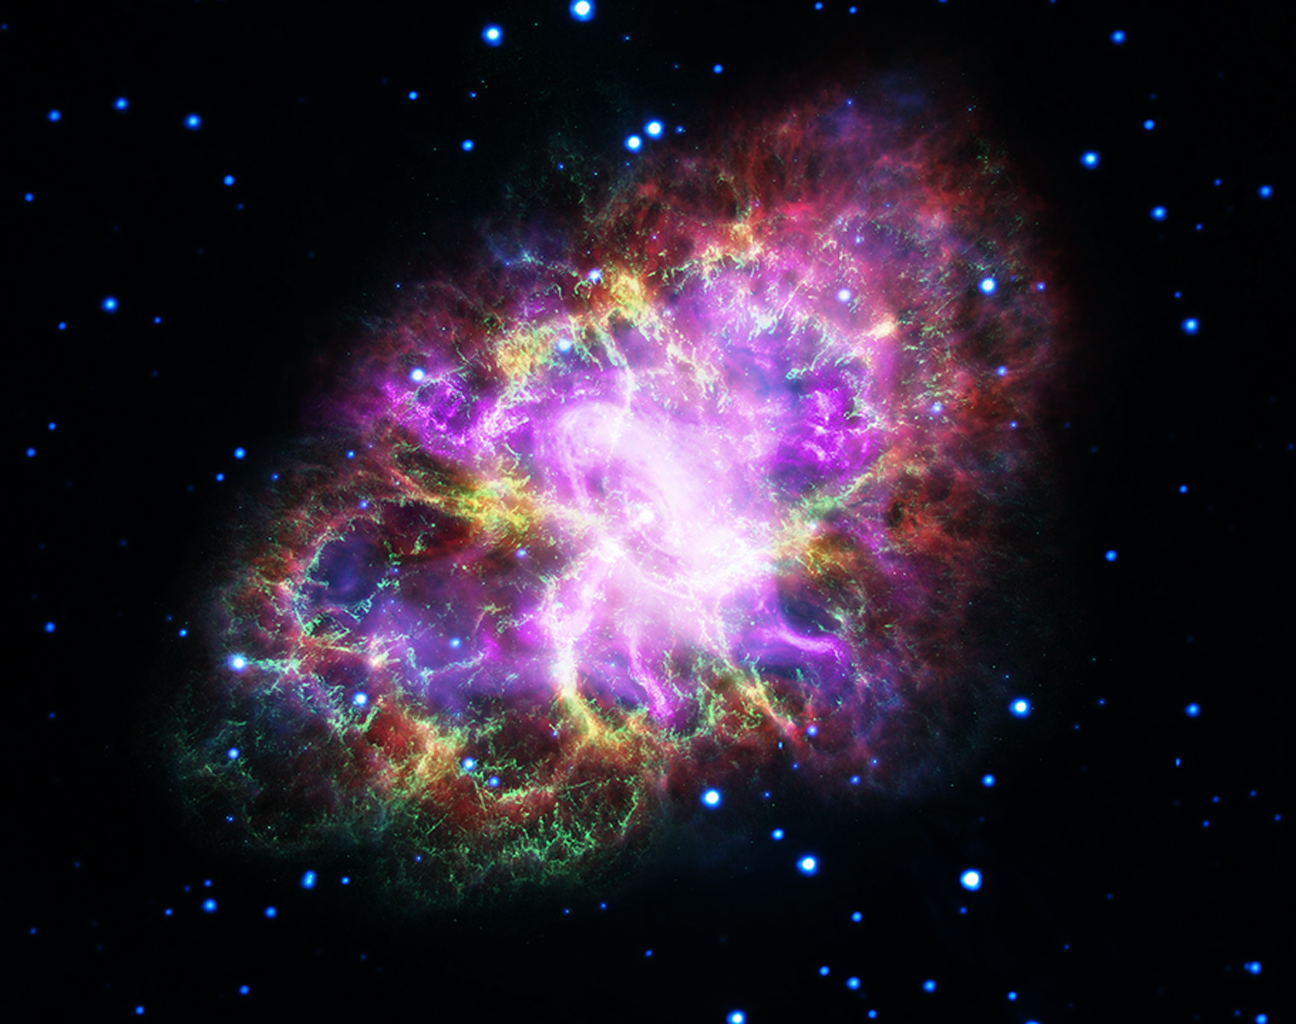

Crab Nebula from Five Observatories

Crab Nebula

VLASpitzerHubbleXMM-NewtonChandra X-ray

An animation can be viewed here
In the summer of the year 1054 AD, Chinese astronomers saw a new “guest star,” that appeared six times brighter than Venus. So bright in fact, it could be seen during the daytime for several months.

This “guest star” was forgotten about until 700 years later with the advent of telescopes. Astronomers saw a tentacle-like nebula in the place of the vanished star and called it the Crab Nebula. Today we know it as the expanding gaseous remnant from a star that self-detonated as a supernova, briefly shining as brightly as 400 million suns. The explosion took place 6,500 light-years away. If the blast had instead happened 50 light-years away it would have irradiated Earth, wiping out most life forms.

In the late 1960s astronomers discovered the crushed heart of the doomed star, an ultra-dense neutron star that is a dynamo of intense magnetic field and radiation energizing the nebula. Astronomers therefore need to study the Crab Nebula across a broad range of electromagnetic radiation, from X-rays to radio waves.

This image combines data from five different telescopes: the VLA (radio) in red; Spitzer Space Telescope (infrared) in yellow; Hubble Space Telescope (visible) in green; XMM-Newton (ultraviolet) in blue; and Chandra X-ray Observatory (X-ray) in purple.

The Hubble Space Telescope is a project of international cooperation between NASA and ESA (European Space Agency). NASA’s Goddard Space Flight Center in Greenbelt, Maryland, manages the telescope. The Space Telescope Science Institute (STScI) in Baltimore conducts Hubble science operations. STScI is operated for NASA by the Association of Universities for Research in Astronomy, Inc., in Washington, D.C.

NASA’s Marshall Space Flight Center in Huntsville, Alabama, manages the Chandra program for NASA’s Science Mission Directorate in Washington, D.C. The Smithsonian Astrophysical Observatory in Cambridge, Massachusetts, controls Chandra’s science and flight operations.

NASA’s Jet Propulsion Laboratory, Pasadena, California, manages the Spitzer Space Telescope for NASA’s Science Mission Directorate, Washington. Science operations are conducted at the Spitzer Science Center at Caltech in Pasadena, California. Spacecraft operations are based at Lockheed Martin Space Systems Company, Littleton, Colorado. Data are archived at the Infrared Science Archive housed at the Infrared Processing and Analysis Center at Caltech. Caltech manages JPL for NASA.

The National Radio Astronomy Observatory is a facility of the National Science Foundation, operated under cooperative agreement by Associated Universities, Inc.

Credit: NASA, ESA, G. Dubner (IAFE, CONICET-University of Buenos Aires) et al.; A. Loll et al.; T. Temim et al.; F. Seward et al.; VLA/NRAO/AUI/NSF; Chandra/CXC; Spitzer/JPL-Caltech; XMM-Newton/ESA; and Hubble/STScI